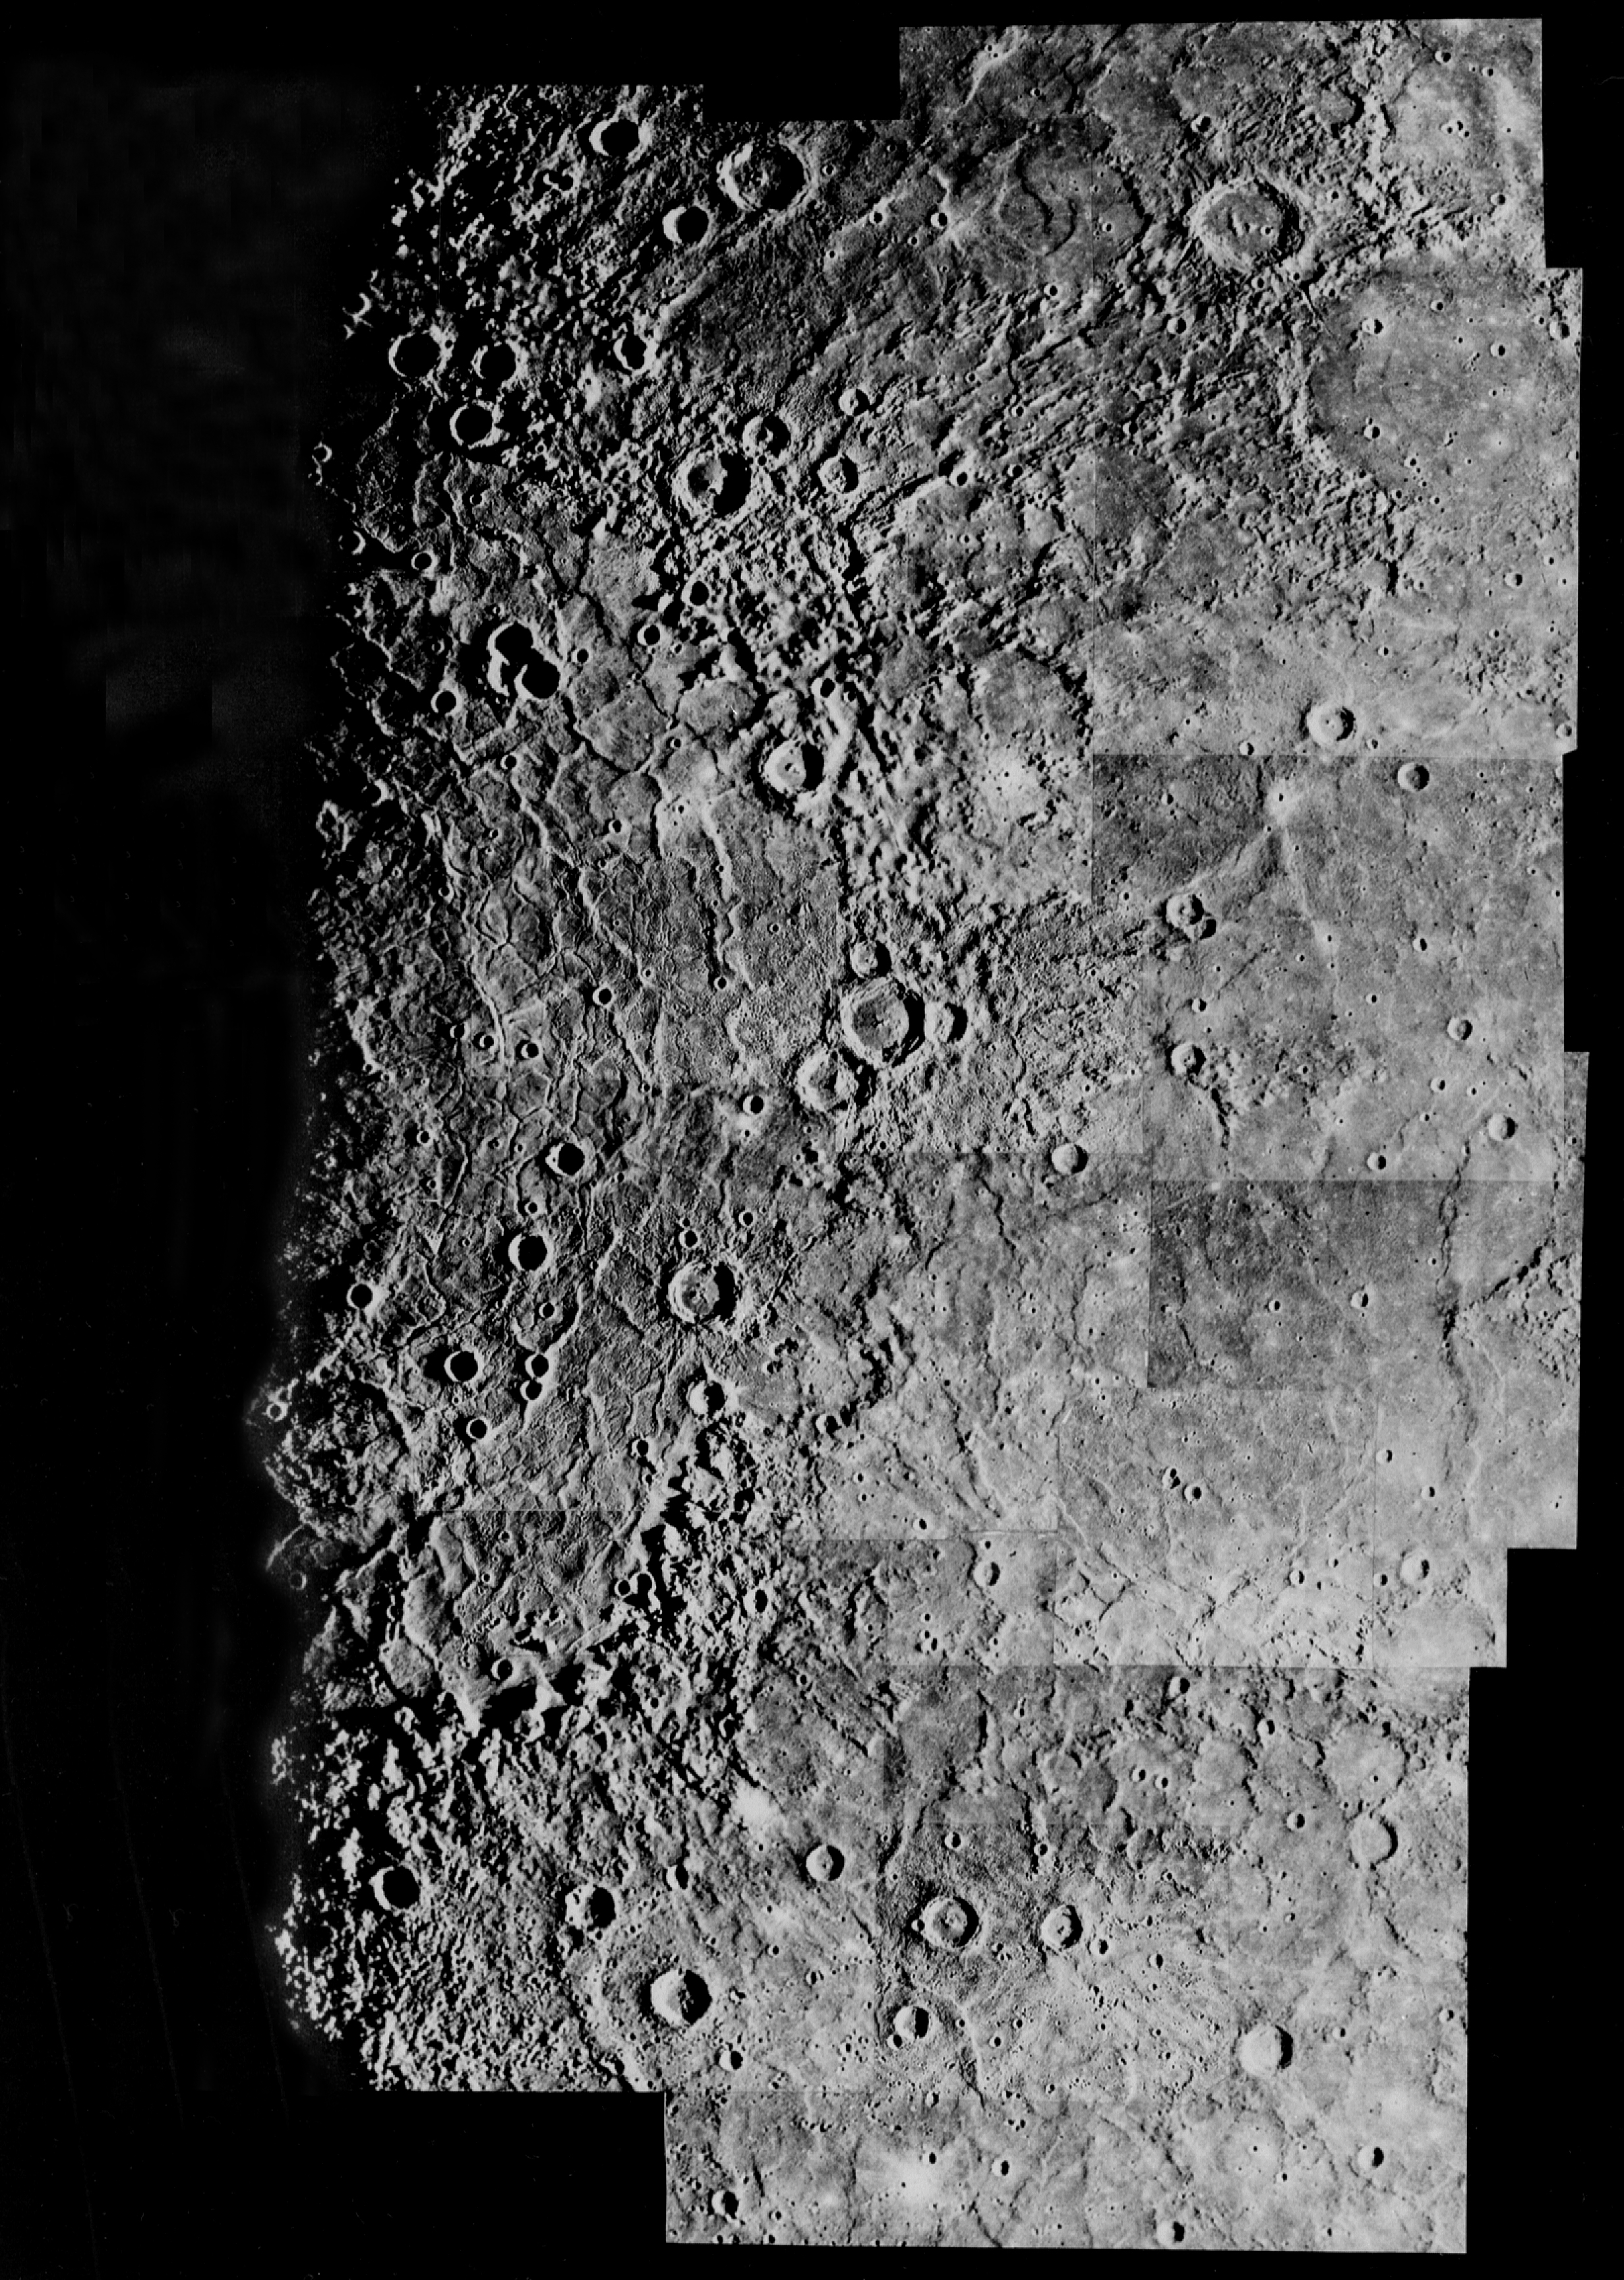

Mercury’s Caloris Basin

Mercury: Computer Photomosaic of the Caloris Basin

The largest basin on Mercury (1300 km or 800 miles across) was named Caloris (Greek for “hot”) because it is one of the two areas on the planet that face the Sun at perihelion.

The Image Processing Lab at NASA’s Jet Propulsion Laboratory produced this photomosaic using computer software and techniques developed for use in processing planetary data. The Mariner 10 spacecraft imaged the region during its initial flyby of the planet.

The Mariner 10 spacecraft was launched in 1974. The spacecraft took images of Venus in February 1974 on the way to three encounters with Mercury in March and September 1974 and March 1975. The spacecraft took more than 7,000 images of Mercury, Venus, the Earth and the Moon during its mission.

The Mariner 10 Mission was managed by the Jet Propulsion Laboratory for NASA’s Office of Space Science in Washington, D.C.

Credit: NASA/JPL